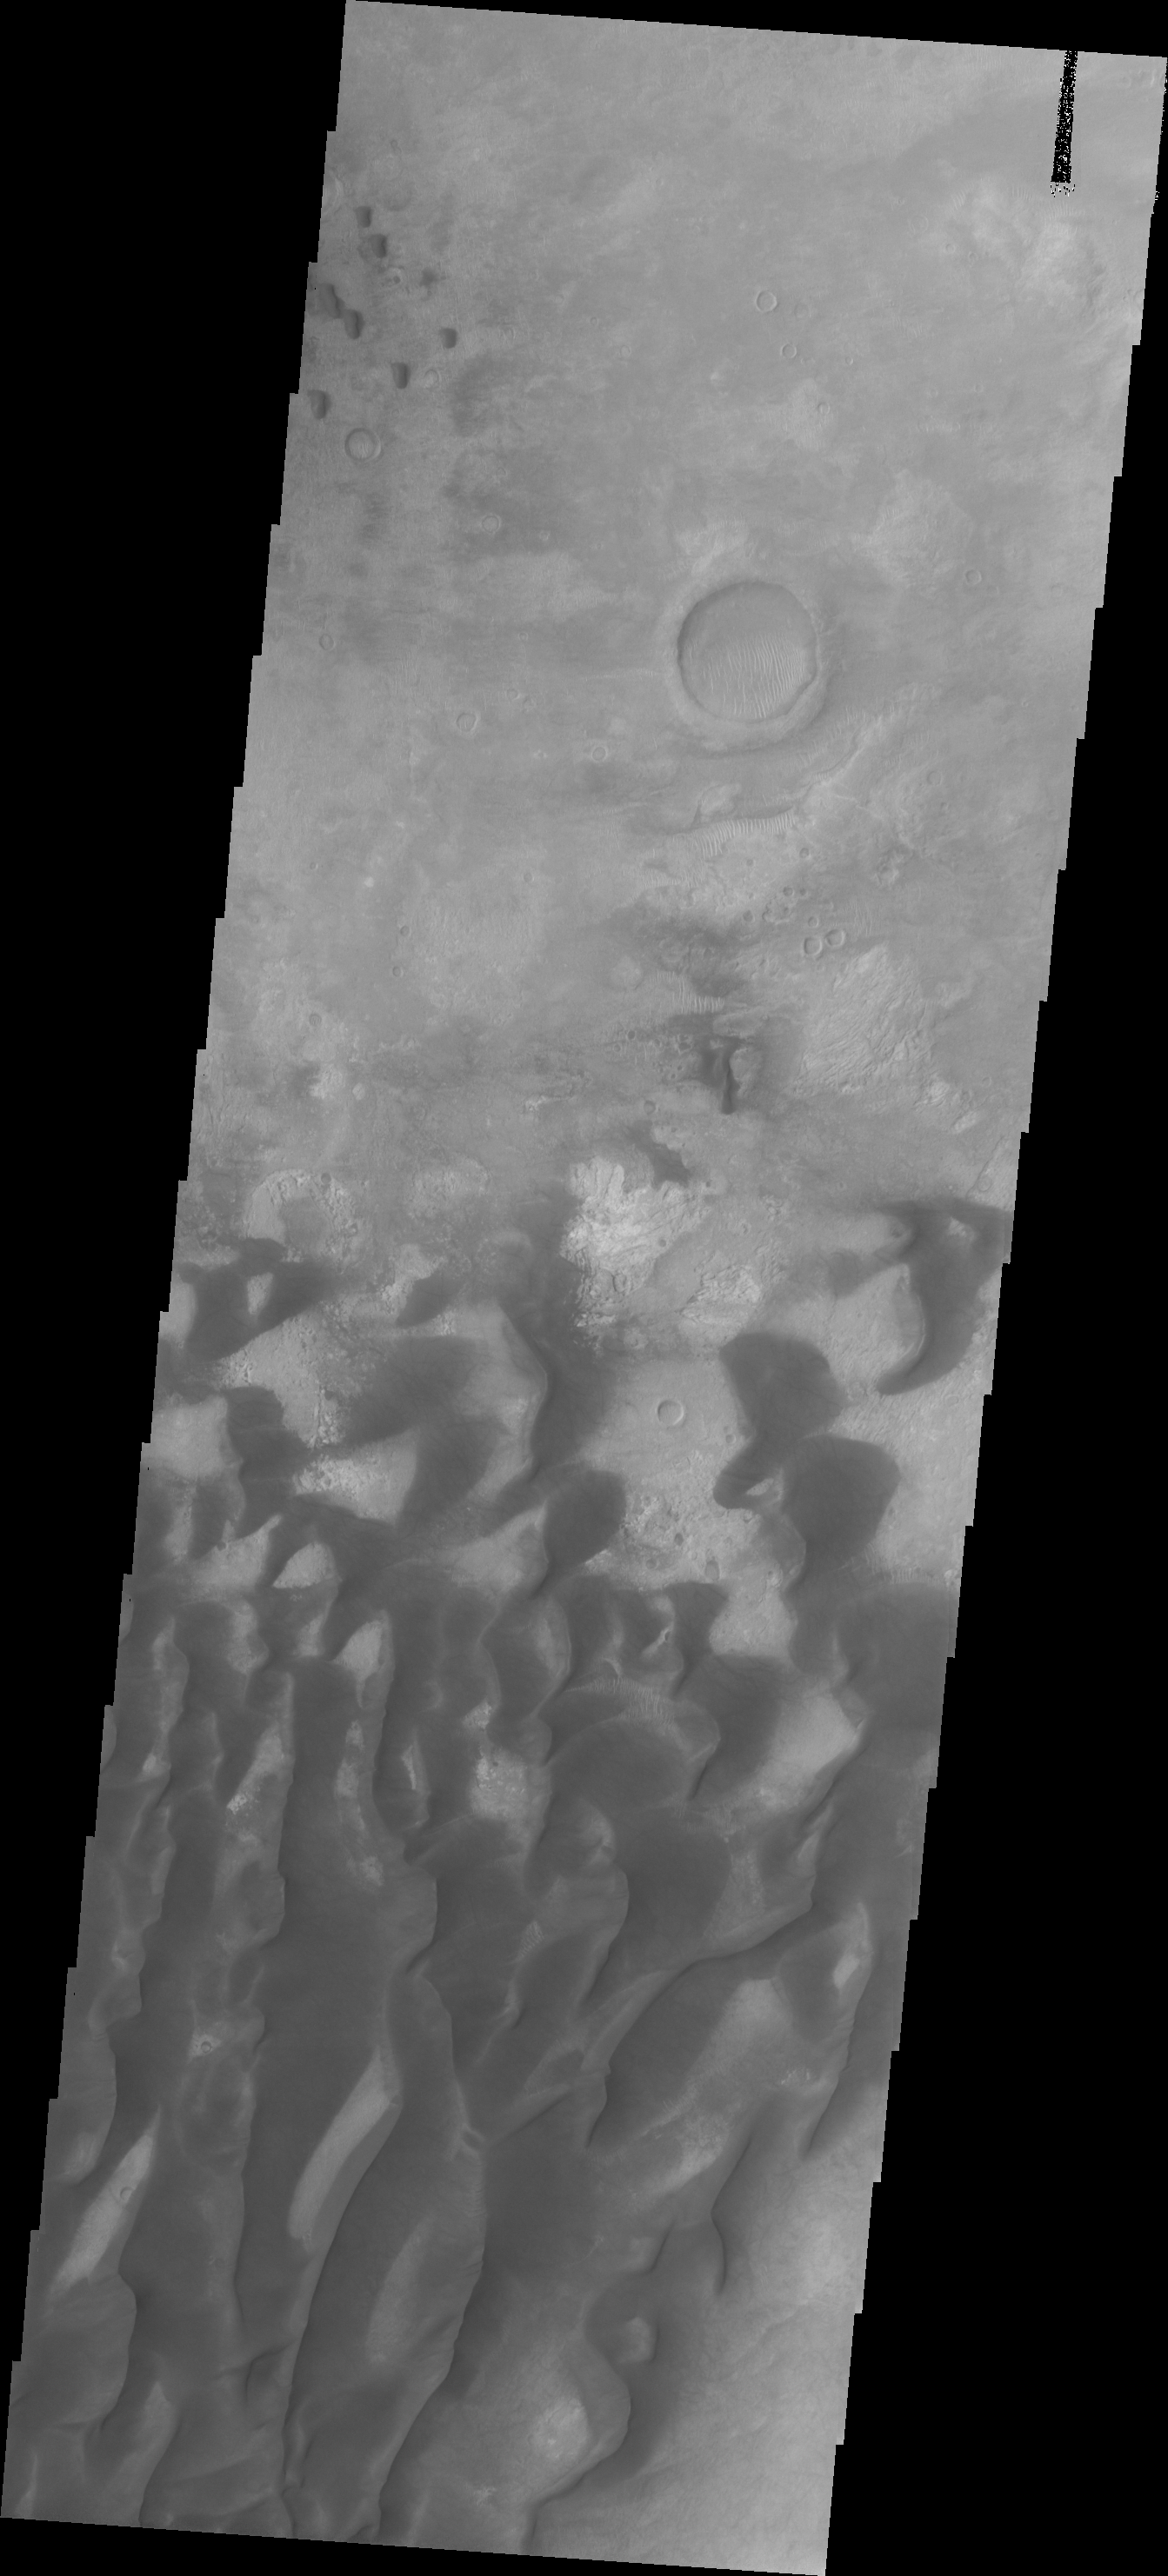

Investigating Mars: Kaiser Crater Dunes

This VIS image of Kaiser Crater shows a region of the dunes with varied appearances. The different dune forms developed due to different amounts of available sand, different wind directions, and the texture of the crater floor. The dune forms change from the bottom to the top of the image – large long connected dunes, to large individual dunes, to the very small individual dunes at the top of the image.

Kaiser Crater is located in the southern hemisphere in the Noachis region west of Hellas Planitia. Kaiser Crater is just one of several large craters with extensive dune fields on the crater floor. Other nearby dune filled craters are Proctor, Russell, and Rabe. Kaiser Crater is 207 km (129 miles) in diameter. The dunes are located in the southern part of the crater floor.

The Odyssey spacecraft has spent over 15 years in orbit around Mars, circling the planet more than 71,000 times. It holds the record for longest working spacecraft at Mars. THEMIS, the IR/VIS camera system, has collected data for the entire mission and provides images covering all seasons and lighting conditions. Over the years many features of interest have received repeated imaging, building up a suite of images covering the entire feature. From the deepest chasma to the tallest volcano, individual dunes inside craters and dune fields that encircle the north pole, channels carved by water and lava, and a variety of other feature, THEMIS has imaged them all. For the next several months the image of the day will focus on the Tharsis volcanoes, the various chasmata of Valles Marineris, and the major dunes fields. We hope you enjoy these images!

Credit: NASA/JPL-Caltech/ASU